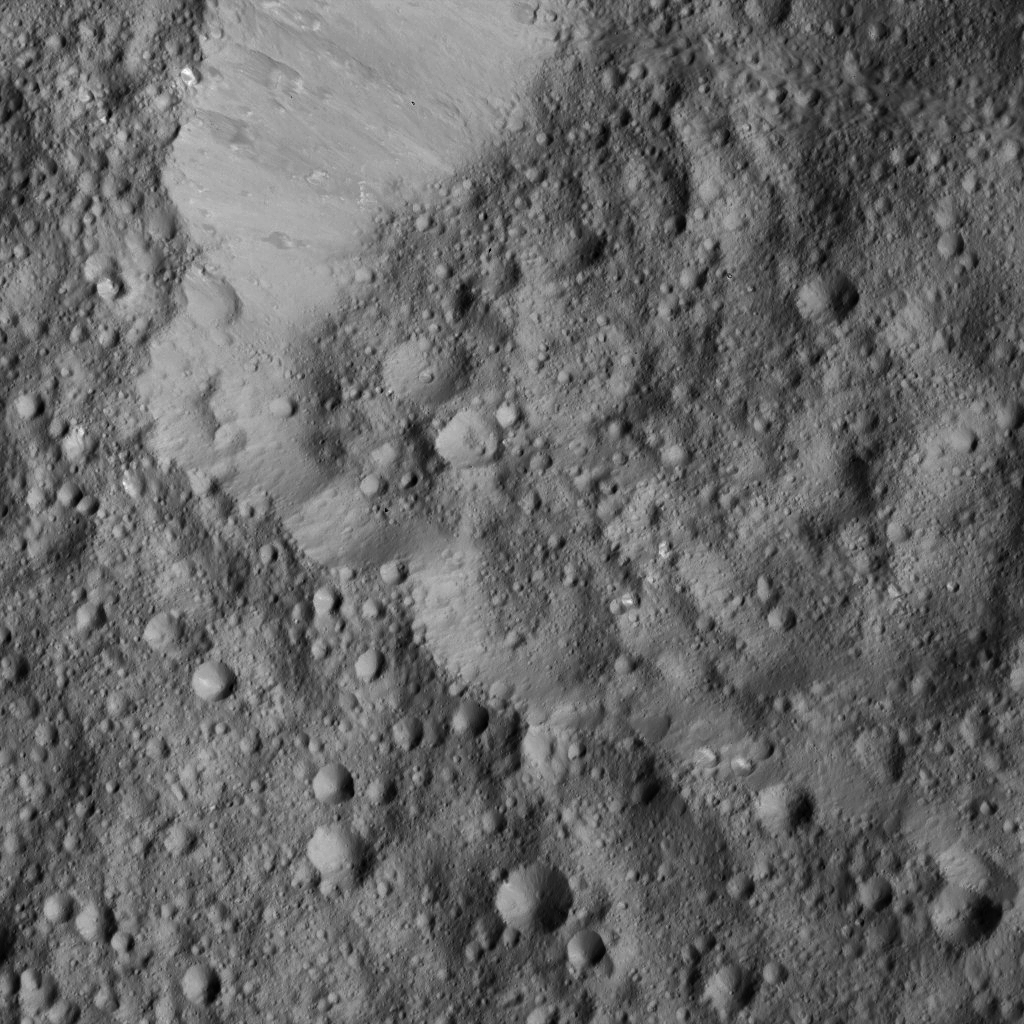

Dawn LAMO Image 173

This view from NASA’s Dawn spacecraft shows Rongo Crater, located near Ceres’ equator. The image is centered at 0 degrees south latitude, 346 degrees east longitude.

Dawn took this image on June 1, 2016, from its low-altitude mapping orbit, at a distance of about 240 miles (385 kilometers) above the surface. The image resolution is 120 feet (35 meters) per pixel.

Dawn’s mission is managed by JPL for NASA’s Science Mission Directorate in Washington. Dawn is a project of the directorate’s Discovery Program, managed by NASA’s Marshall Space Flight Center in Huntsville, Alabama. UCLA is responsible for overall Dawn mission science. Orbital ATK, Inc., in Dulles, Virginia, designed and built the spacecraft. The German Aerospace Center, the Max Planck Institute for Solar System Research, the Italian Space Agency and the Italian National Astrophysical Institute are international partners on the mission team.

Credit: NASA/JPL-Caltech/UCLA/MPS/DLR/IDA